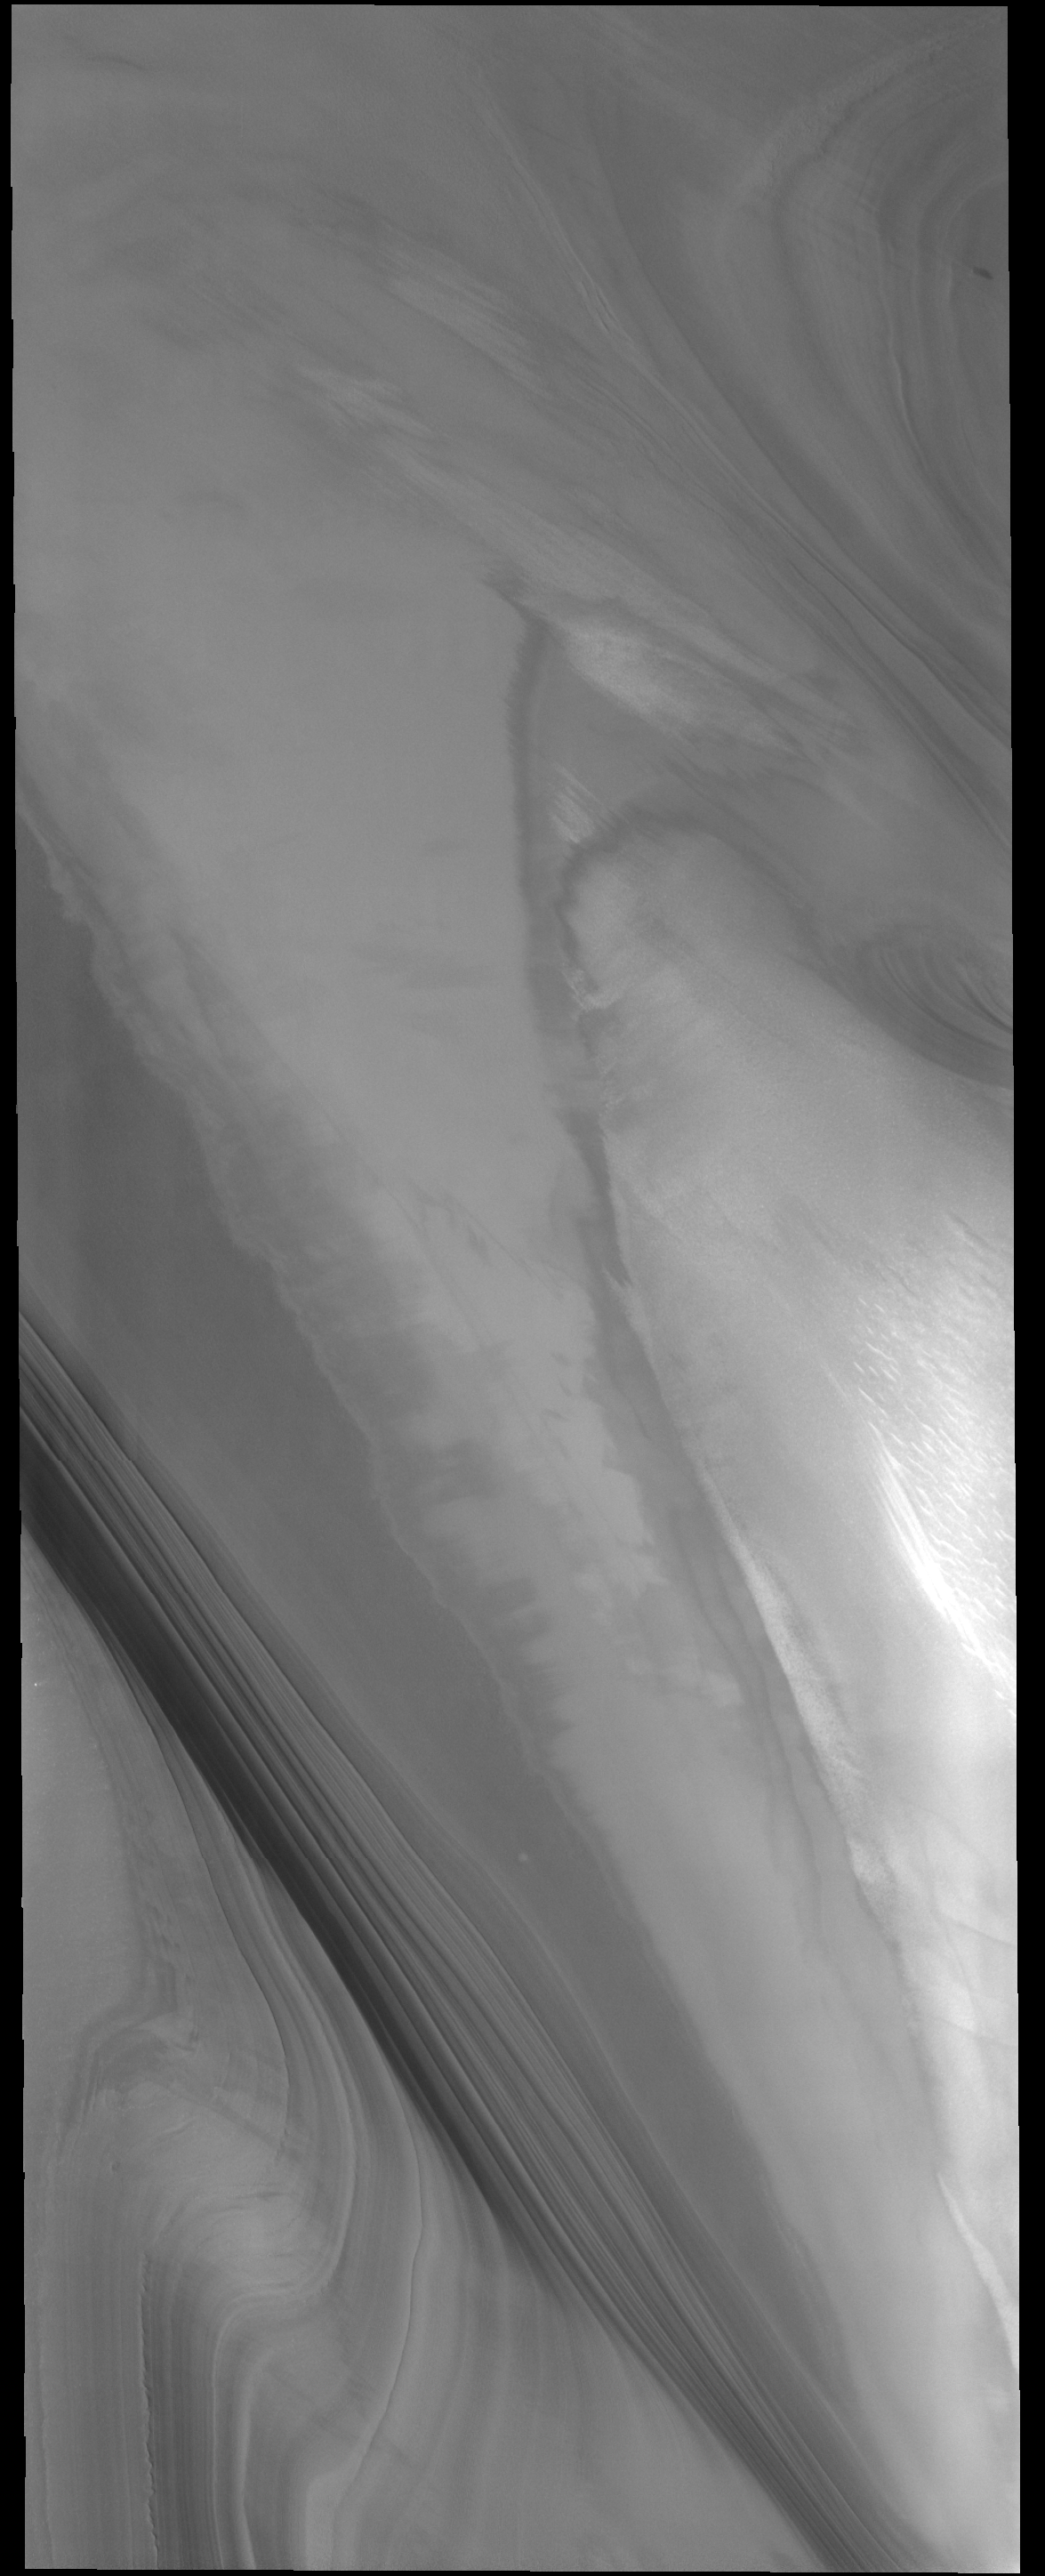

Polar Layers

This VIS image very clearly shows the layering that is found in both polar caps. This image is of the north polar cap.

Credit: NASA/JPL-Caltech/ASU